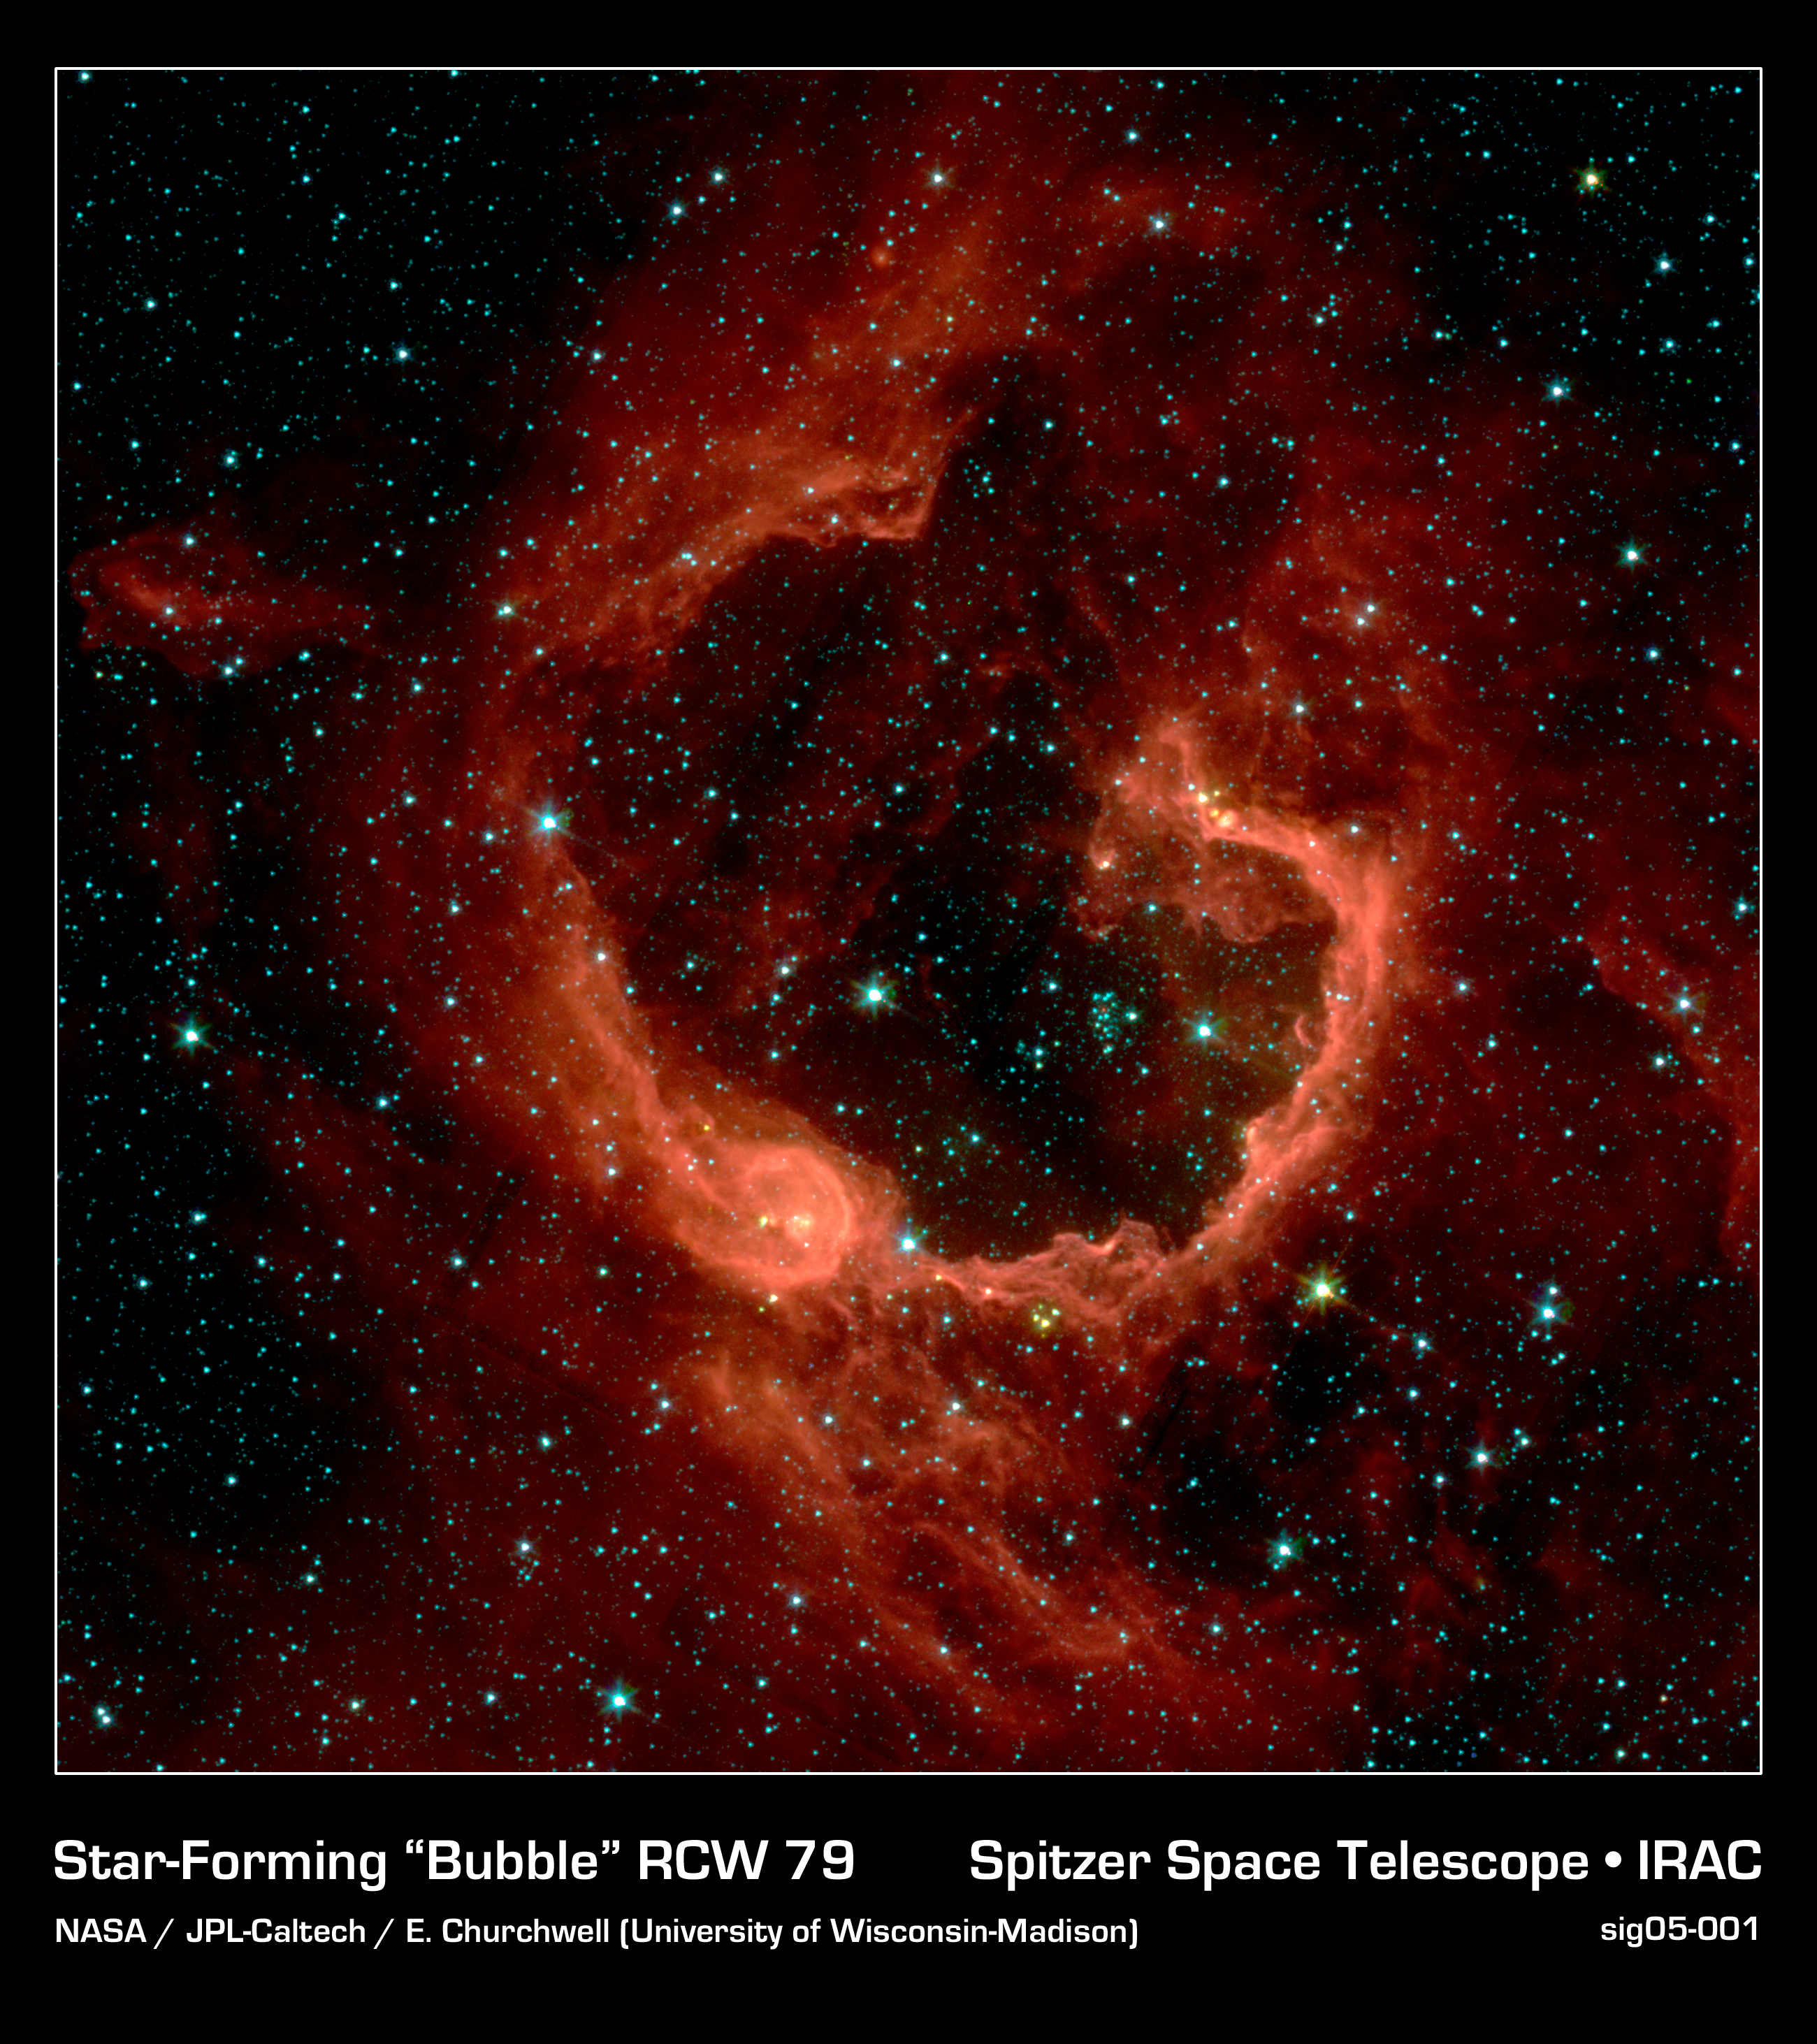

A Bubble Bursts

RCW 79 is seen in the southern Milky Way, 17,200 light-years from Earth in the constellation Centaurus. The bubble is 70-light years in diameter, and probably took about one million years to form from the radiation and winds of hot young stars.

The balloon of gas and dust is an example of stimulated star formation. Such stars are born when the hot bubble expands into the interstellar gas and dust around it. RCW 79 has spawned at least two groups of new stars along the edge of the large bubble. Some are visible inside the small bubble in the lower left corner. Another group of baby stars appears near the opening at the top.

NASA's Spitzer Space Telescope easily detects infrared light from the dust particles in RCW 79. The young stars within RCW79 radiate ultraviolet light that excites molecules of dust within the bubble. This causes the dust grains to emit infrared light that is detected by Spitzer and seen here as the extended red features.

Credit: NASA/JPL-Caltech/E. Churchwell (University of Wisconsin-Madison)